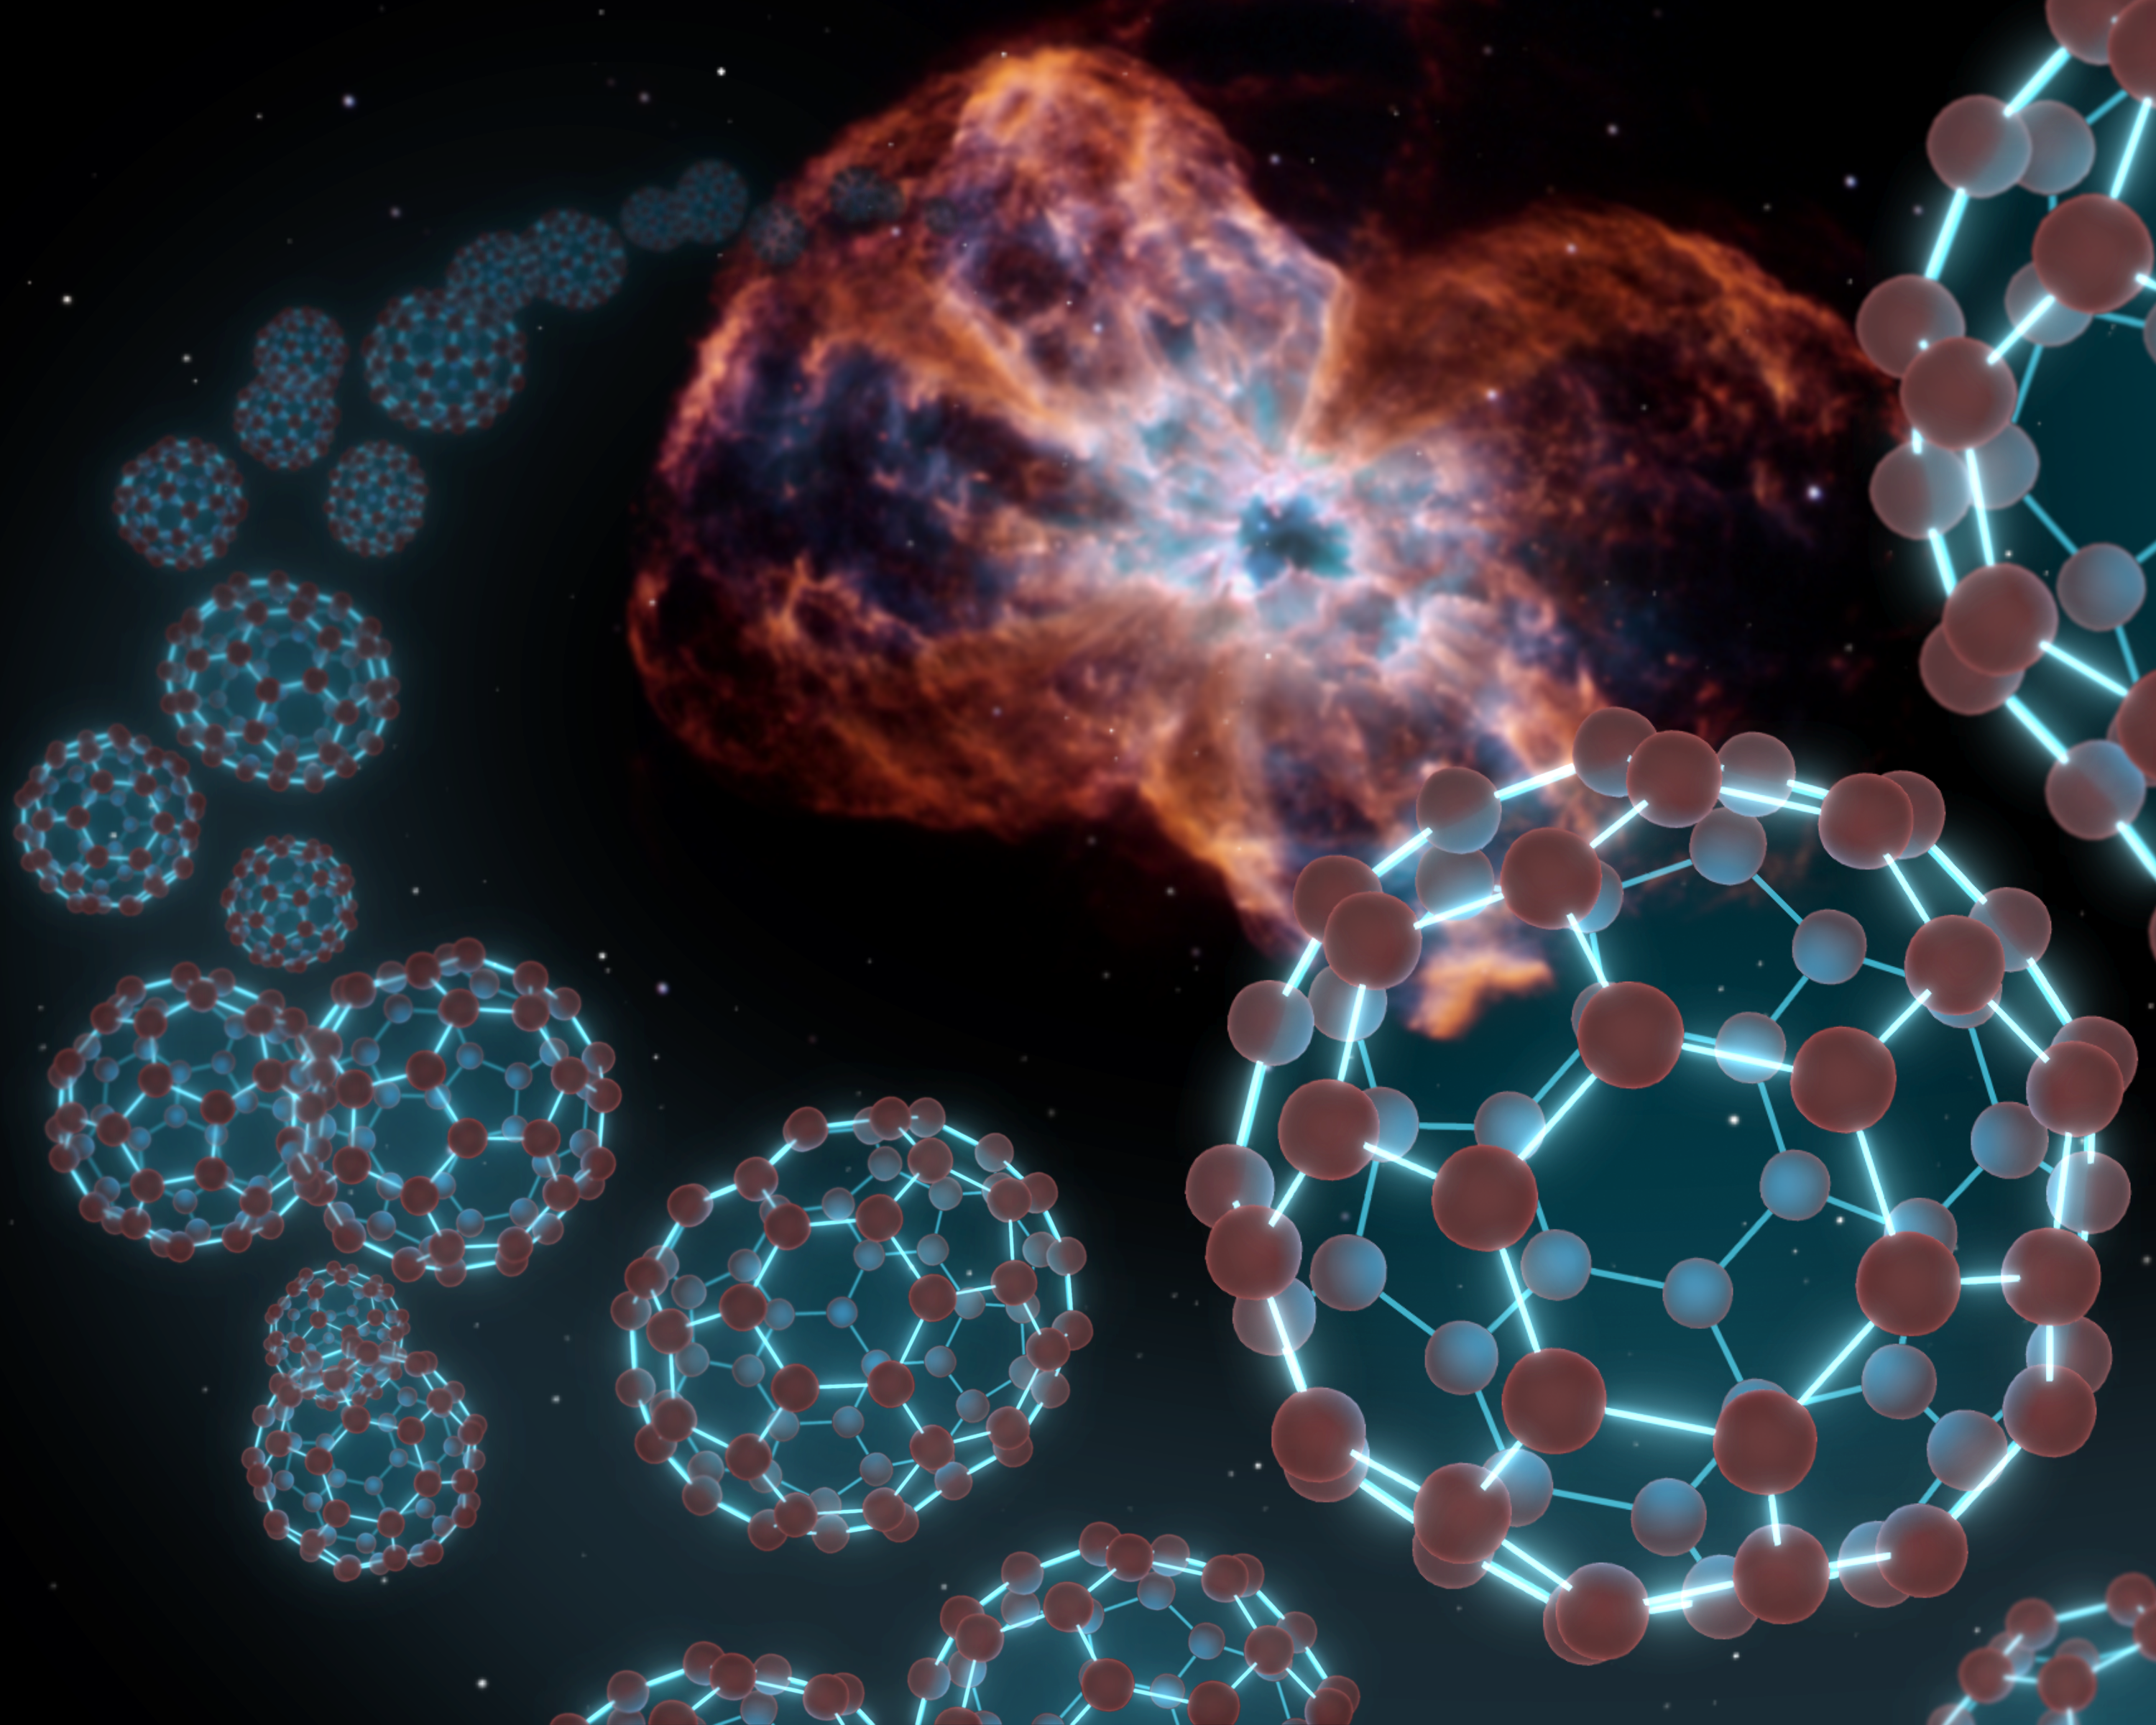

Space Balls (Buckyballs)

NASA's Spitzer Space Telescope has at last found buckyballs in space, as illustrated by this artist's conception showing the carbon balls coming out from the type of object where they were discovered -- a dying star and the material it sheds, known as a planetary nebula.

Buckyballs are made up of 60 carbon atoms organized into spherical structures that resemble soccer balls. They also look like Buckminister Fuller's architectural domes, hence their official name of buckministerfullerenes. The molecules were first concocted in a lab nearly 25 years ago, and were theorized at that time to be floating around carbon-rich stars in space.

But it wasn't until now that Spitzer, using its sensitive infrared vision, was able to find convincing signs of buckyballs. The telescope found the molecules -- as well as their elongated, rugby-ball-like relatives, called C70 -- in the material around a dying star, or planetary nebula, called Tc 1. The star at the center of Tc 1 was once similar to our sun but as it aged, it sloughed off its outer layers, leaving only a dense white-dwarf star. Astronomers believe buckyballs were created in shed layers of carbon that blew off the star.

Tc 1 does not show up that well in images, so a picture of the NGC 2440 nebula, taken by NASA's Hubble Space Telescope, was used in this artist's conception.

Credit: NASA/JPL-Caltech/T. Pyle (SSC)